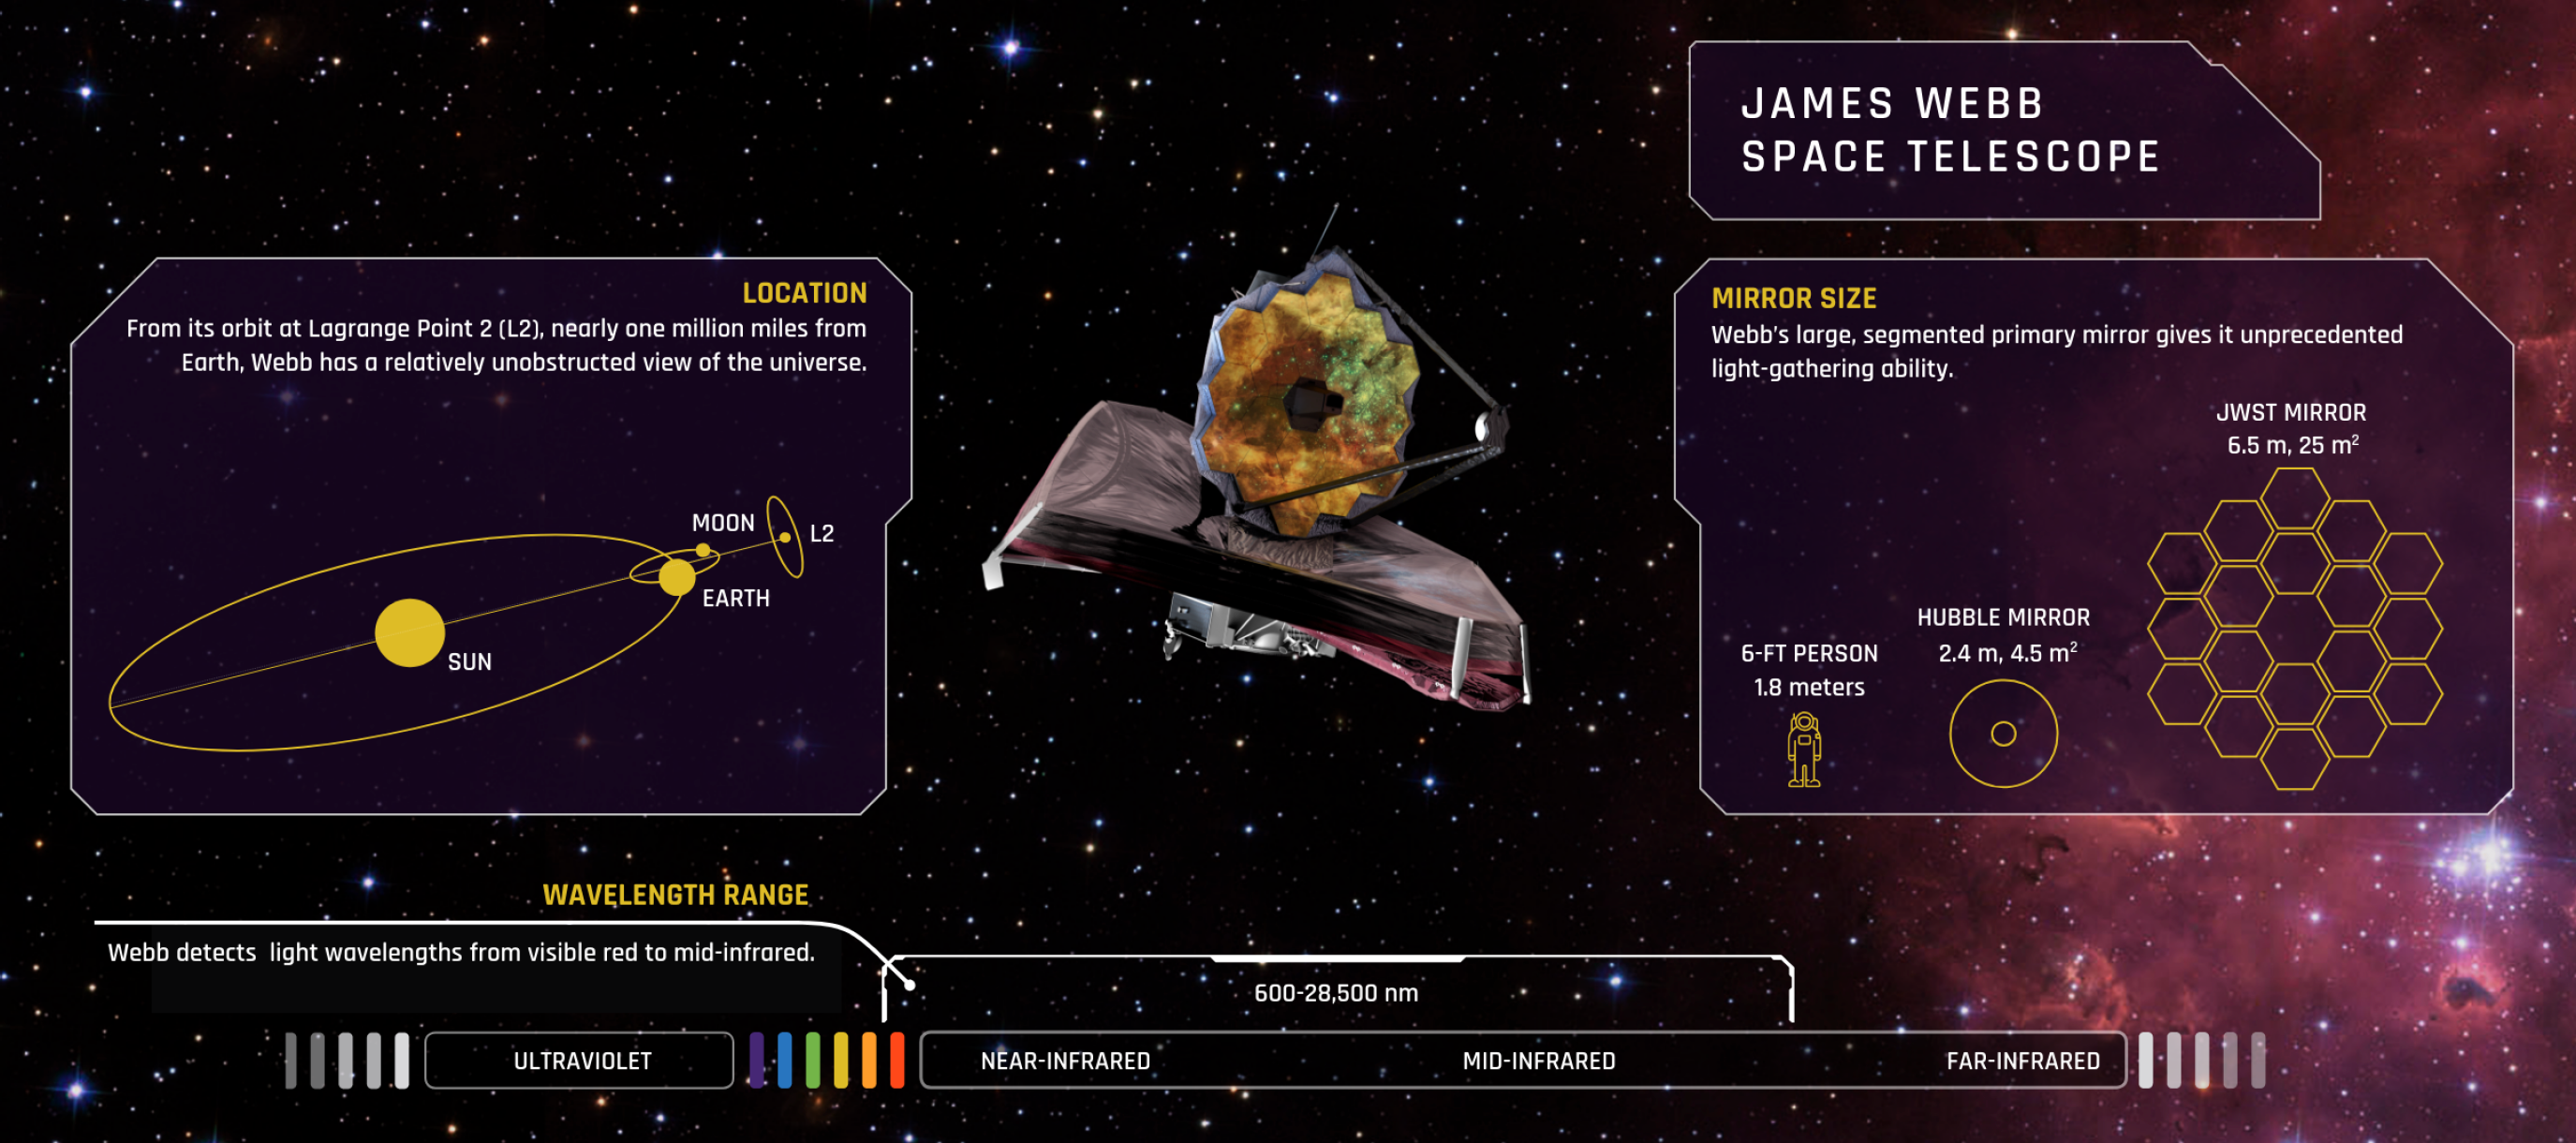

About the James Webb Space Telescope

Location: From its orbit around the Sun at Lagrange Point 2 (L2), nearly 1.5 million kilometers (1 million miles) from Earth, Webb has a relatively unobstructed view of the universe. This orbit allows the telescope to stay in line with the Earth as it moves around the Sun, assisting Webb’s large sunshield in protecting its infrared instruments from the light and heat of the Sun, Earth, and Moon.

Mirror Size: Webb’s large, segmented primary mirror gives it unprecedented light-gathering ability. Each of its 18 hexagonal-shaped mirror segments is 1.3 meters (4.3 feet) in diameter. Together they create a surface 6.6 meters (21.7 feet) across, with a collecting area of about 25 square meters. In contrast, the Hubble Space Telescope has a single, circular primary mirror that is 2.4 meters (7.8 feet) in diameter, with a collecting area of 4.5 square meters.

Wavelength Range: Webb detects light wavelengths on the electromagnetic spectrum from visible red to mid-infrared. Its four instruments provide wavelength coverage from 600 to 28,500 nanometers, or 0.6 to 28.5 microns (1 micron is one millionth of one meter). The infrared part of the spectrum spans from about 0.75 microns to a few hundred microns.

Credit: Image: NASA, ESA, CSA, Elizabeth Wheatley (STScI)